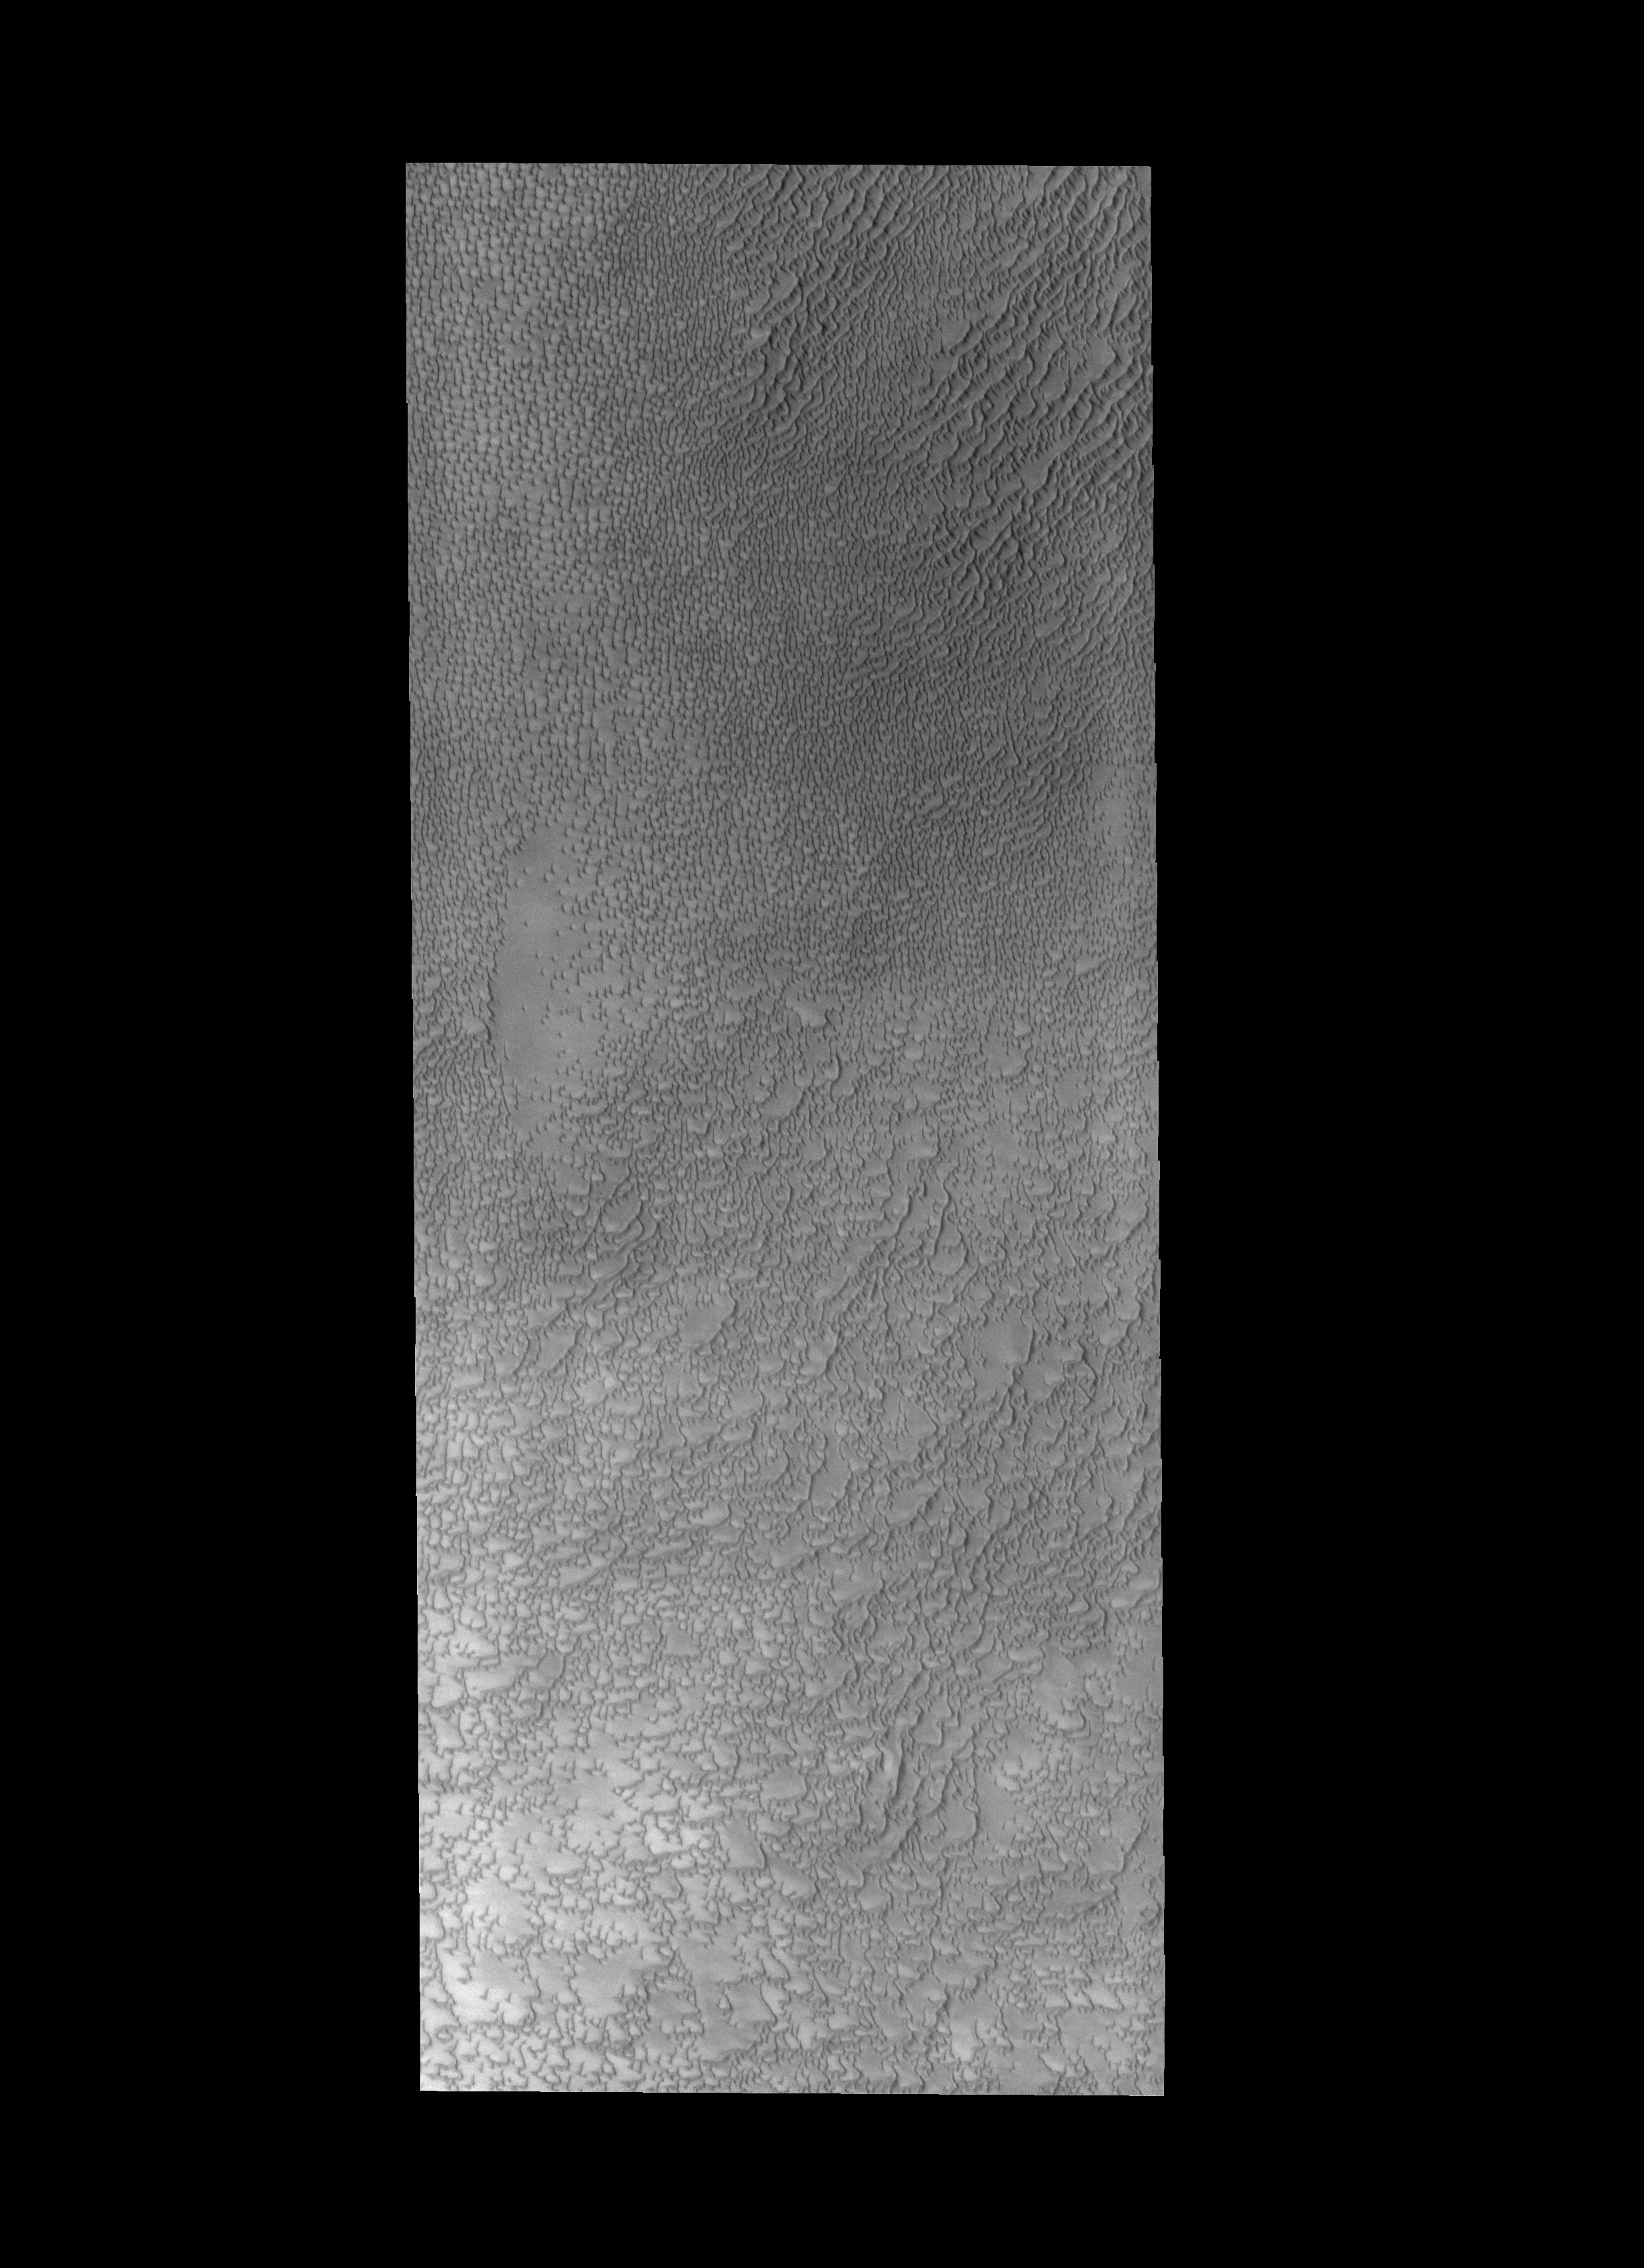

Siton Undae

Today’s VIS image shows some of the dunes that are located near the north polar cap. This region of dunes is part of Siton Undae.

Credit: NASA/JPL-Caltech/ASU